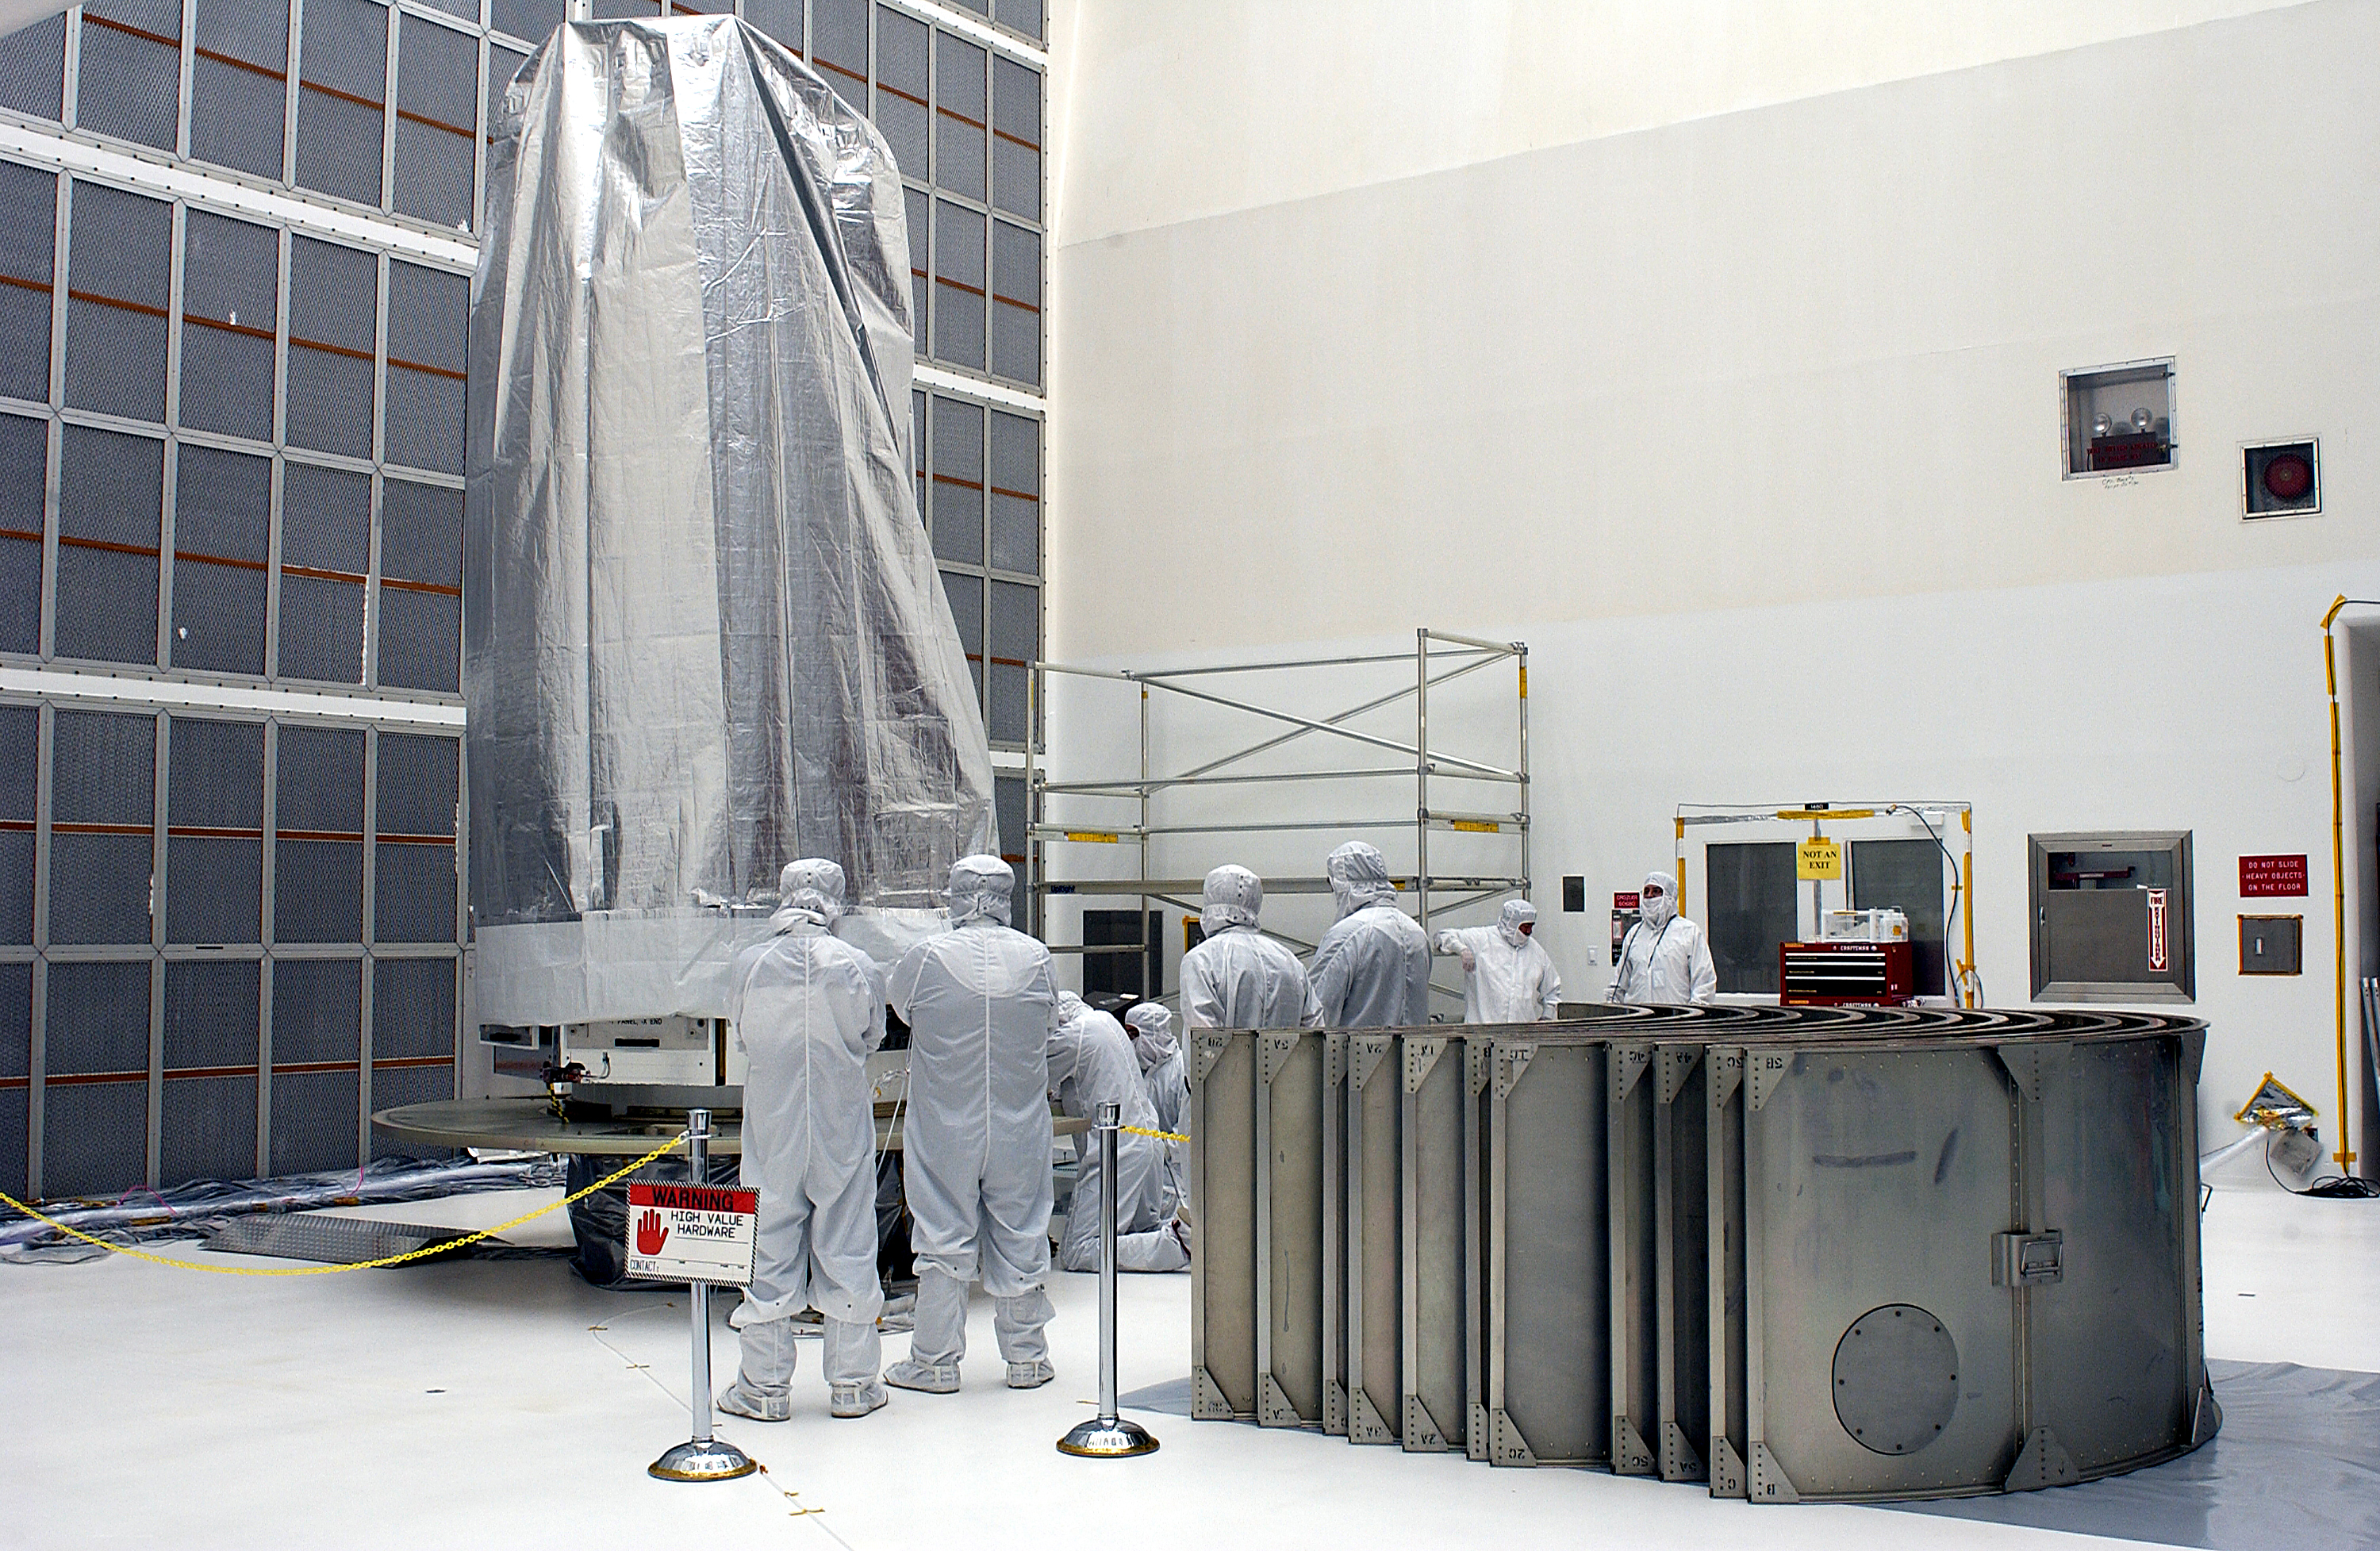

Spitzer in the Clean Room

The Spitzer Space Telescope in the Clean Room at Cape Canaveral, Florida.

Credit: NASA/KSC